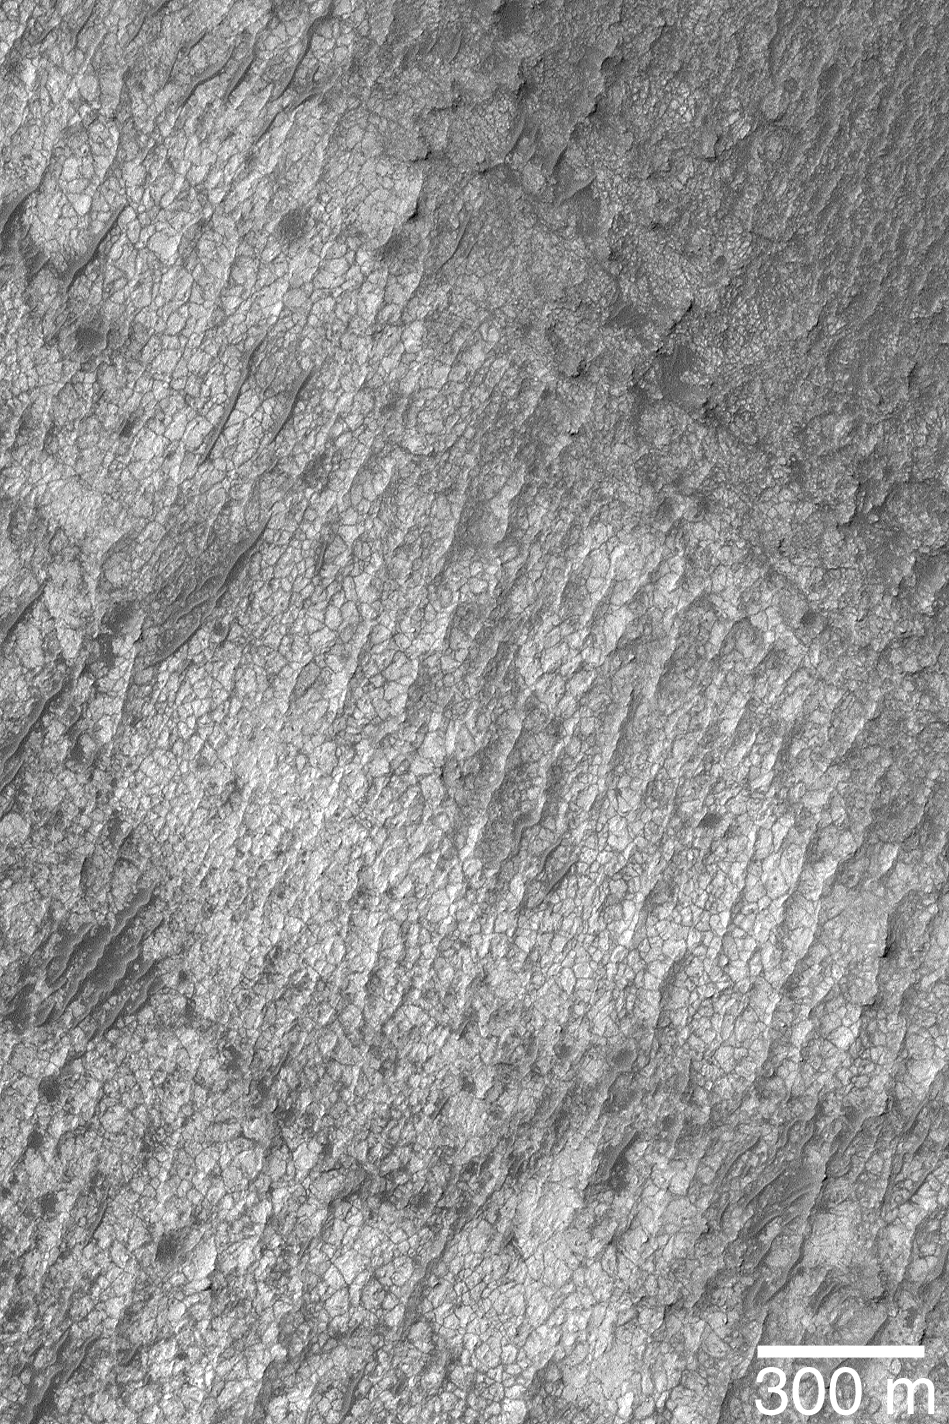

Polygon/Cracked Sedimentary Rock

4 December 2004
Exposures of sedimentary rock are quite common on the surface of Mars. Less common, but found in many craters in the regions north and northwest of the giant basin, Hellas, are sedimentary rocks with distinct polygonal cracks in them. This Mars Global Surveyor (MGS) Mars Orbiter Camera (MOC) image shows an example from the floor of an unnamed crater near 21.0°S, 311.9°W. Such cracks might have formed by desiccation as an ancient lake dried up, or they might be related to ground ice freeze/thaw cycles or some other stresses placed on the original sediment or the rock after it became lithified. The 300 meter scale bar is about 328 yards long. The scene is illuminated by sunlight from the upper left.

Credit: NASA/JPL/Malin Space Science Systems